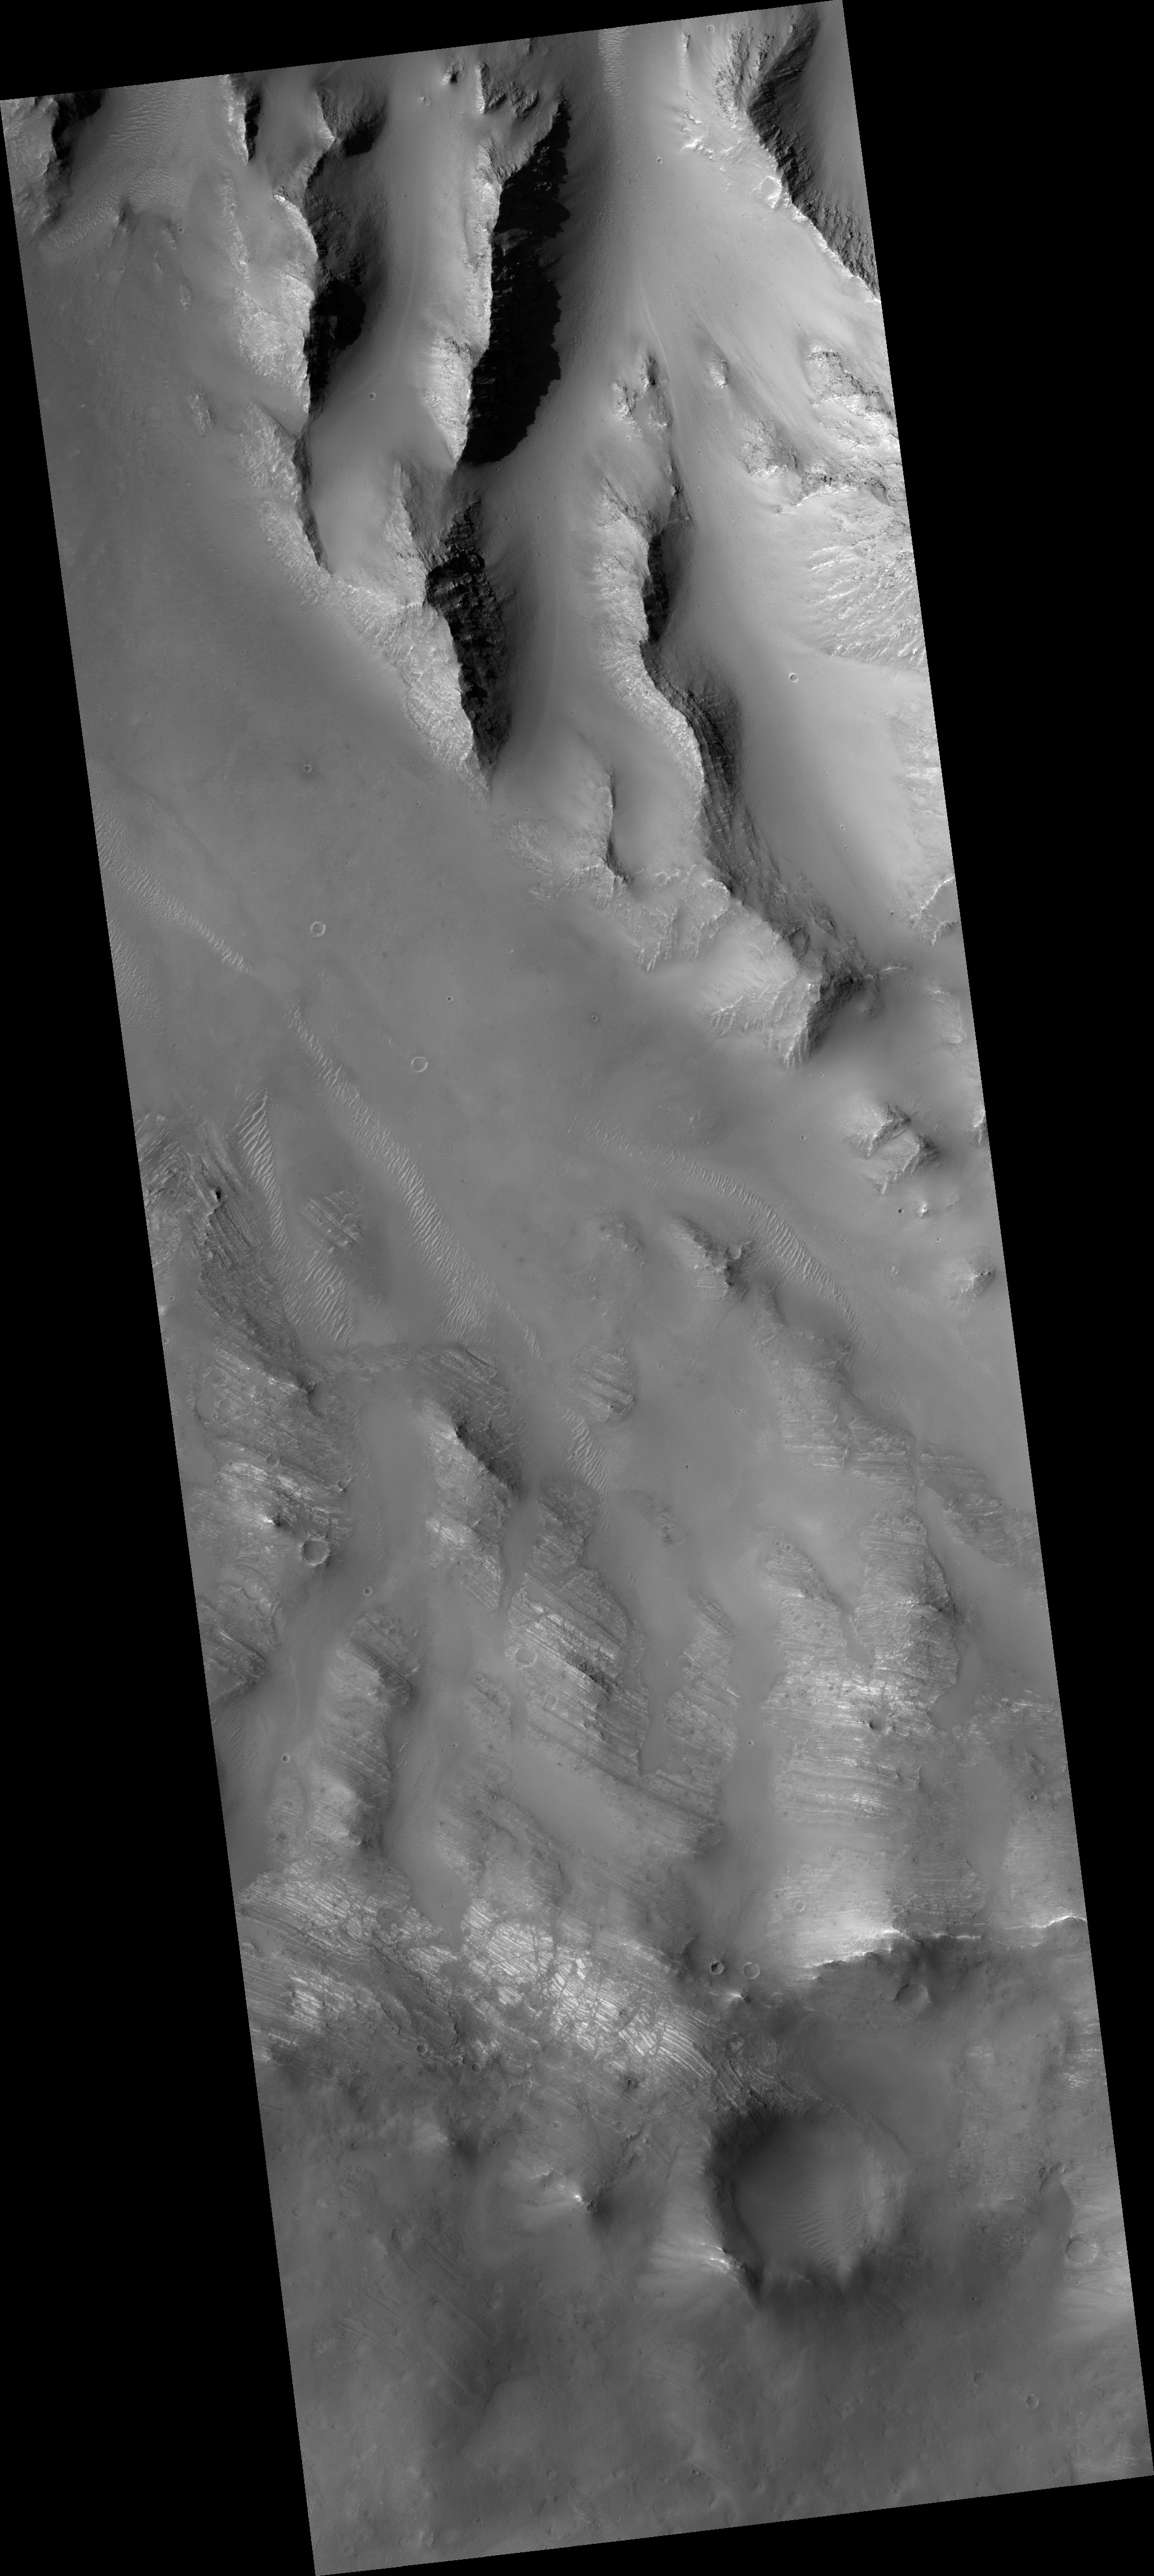

Oudemans Crater Central Uplift: A Sample of Well-Preserved Layering Excavated from Kilometers Below

This HiRISE image (PSP_001602_1700) covers a portion of the central uplift of the 120-km diameter Oudemans crater.

Oudemans is located at the western end of Valles Marineris and just south of the great canyon system by the Noctis Labyrinthus. Images from the Mars Orbital Camera (MOC) were the first to reveal that this large impact crater exposed layered rock in its central uplift feature.

Such beautifully preserved layered rocks, although rare, are no surprise to planetary scientists. First, layered rocks exposed in the central uplifts are common in terrestrial impact structures. Secondly, there is abundant layering exposed in the nearby Valles Marineris canyon system — a gash that exposes layering down to 7 km beneath the mean surface. This suggests that layered materials exist to great depths in the subsurface, which is supported by the Oudemans central uplift observation.

Based on estimates of the depth of excavation for a crater the size of Oudemans, these layers originated from just as deep as those exposed in Valles Marineris and possibly deeper. A comparison of the layers in Valles Marineris and in the Oudemans central uplift may prove that they are similar rock types that share the same mode of origin. The fact that these layers are so well intact gives planetary scientists specific clues regarding the subsurface and history of the general area.

Additionly, three other craters, Martin (21.2°S, 290.7°E), Mazamba (27.3°S, 290.2°E) and a yet unnamed crater (28.4°S, 305°E) also possess finely layered materials in their central uplift features and lie within the circum-Tharsis region. The preservation of the layering and geographical occurrence of these four craters suggests that they could be ash layers deposited from numerous episodes from the Tharsis volcanoes. Voluminous volcanic episodes could have produced large volumes of layered rock that could have been rapidly buried and protected from cratering.

Observation Geometry
Acquisition date: 11 November 2006
Local Mars time: 3:34 PM
Degrees latitude (centered): -9.9 °
Degrees longitude (East): 268.2 °
Range to target site: 255.7 km (159.8 miles)
Original image scale range: 25.6 cm/pixel(with 1 x 1 binning) so objects ~77 cm across are resolved
Map-projected scale: 25 cm/pixel and north is up
Map-projection: EQUIRECTANGULAR
Emission angle: 2.8 °
Phase angle: 61.1 °
Solar incidence angle: 59 °, with the Sun about 31 ° above the horizon
Solar longitude: 142.6 °, North

NASA’s Jet Propulsion Laboratory, a division of the California Institute of Technology in Pasadena, manages the Mars Reconnaissance Orbiter for NASA’s Science Mission Directorate, Washington. Lockheed Martin Space Systems, Denver, is the prime contractor for the project and built the spacecraft. The High Resolution Imaging Science Experiment is operated by the University of Arizona, Tucson, and the instrument was built by Ball Aerospace and Technology Corp., Boulder, Colo.

Credit: NASA/JPL/Univ. of Arizona